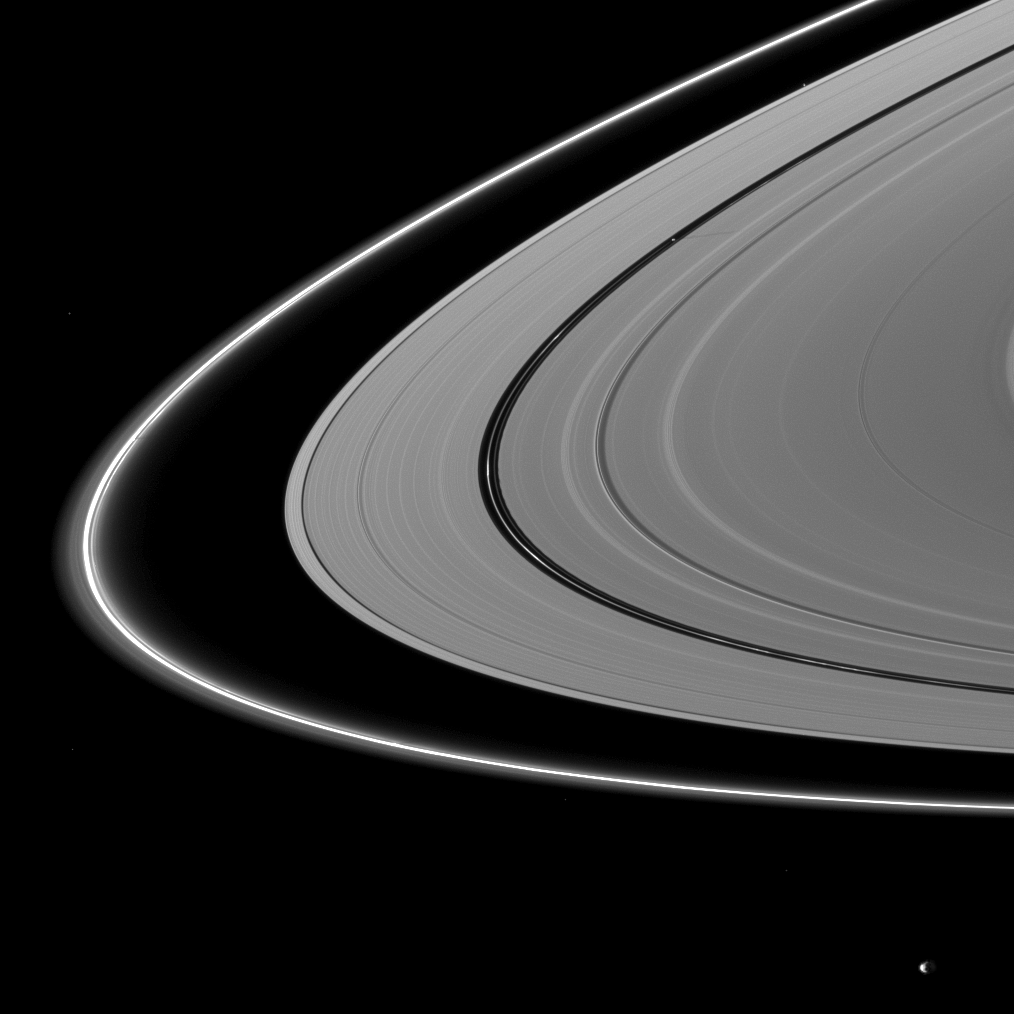

Shadows Still Seen

About a month after Saturn’s August 2009 equinox, shadows continue to grace the planet’s rings.

Pan (28 kilometers, or 17 miles across) orbits in the Encke Gap, which runs through the center of the image. The small moon can be seen casting a faint, narrow shadow on the A ring above and to the right of the center of the image.

On the far left of the image, a small vertical structure in the thin F ring can be seen casting a shadow on the ring.

The novel illumination geometry that accompanies equinox lowers the sun’s angle to the ringplane, significantly darkens the rings, and causes out-of-plane structures to look anomalously bright and cast shadows across the rings. These scenes are possible only during the few months before and after Saturn’s equinox, which occurs only once in about 15 Earth years. Before and after equinox, Cassini’s cameras have spotted not only the predictable shadows of some of Saturn’s moons (see PIA11657), but also the shadows of newly revealed vertical structures in the rings themselves (see PIA11665).

Janus (179 kilometers, or 111 miles across) can be seen in the bottom right of the image. Bright specks in the image are stars.

This view looks toward the northern, sunlit side of the rings from about 6 degrees above the ringplane.

The image was taken in visible light with the Cassini spacecraft narrow-angle camera on Sept. 13, 2009. The view was obtained at a distance of approximately 2.6 million kilometers (1.6 million miles) from Saturn and at a Sun-Saturn-spacecraft, or phase, angle of 117 degrees. Image scale is 15 kilometers (9 miles) per pixel.

The Cassini-Huygens mission is a cooperative project of NASA, the European Space Agency and the Italian Space Agency. The Jet Propulsion Laboratory, a division of the California Institute of Technology in Pasadena, manages the mission for NASA’s Science Mission Directorate, Washington, D.C. The Cassini orbiter and its two onboard cameras were designed, developed and assembled at JPL. The imaging operations center is based at the Space Science Institute in Boulder, Colo.

Credit: NASA/JPL/Space Science Institute